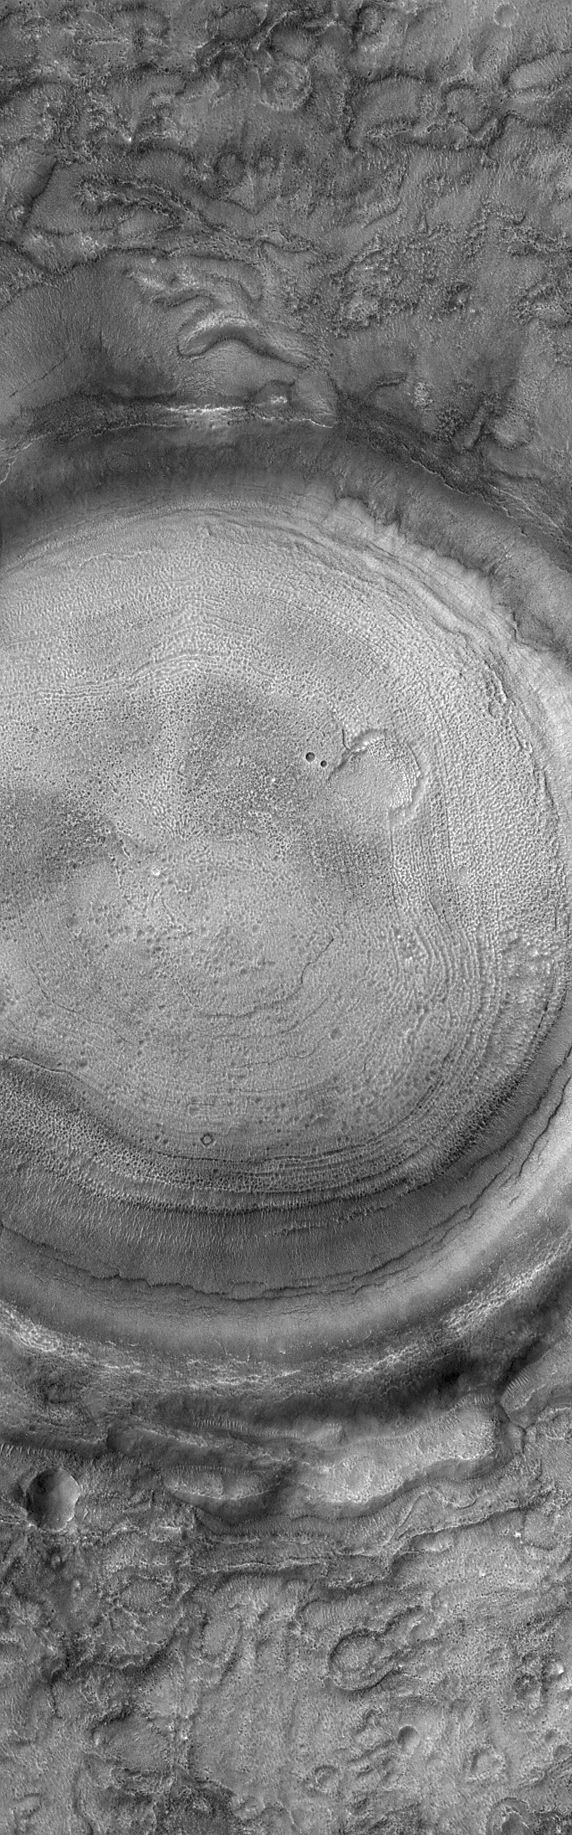

Concentric Crater Floor

8 July 2004
This Mars Global Surveyor (MGS) Mars Orbiter Camera (MOC) image shows the interior of a typical crater in northern Acidalia Planitia. The floor is covered by material that forms an almost concentric pattern. In this case, the semi-concentric rings might be an expression of eroded layered material, although this interpretation is uncertain. The crater is located near 44.0°N, 27.7°W, and covers an area about 3 km (1.9 mi) wide. Sunlight illuminates the scene from the lower left.

Credit: NASA/JPL/Malin Space Science Systems